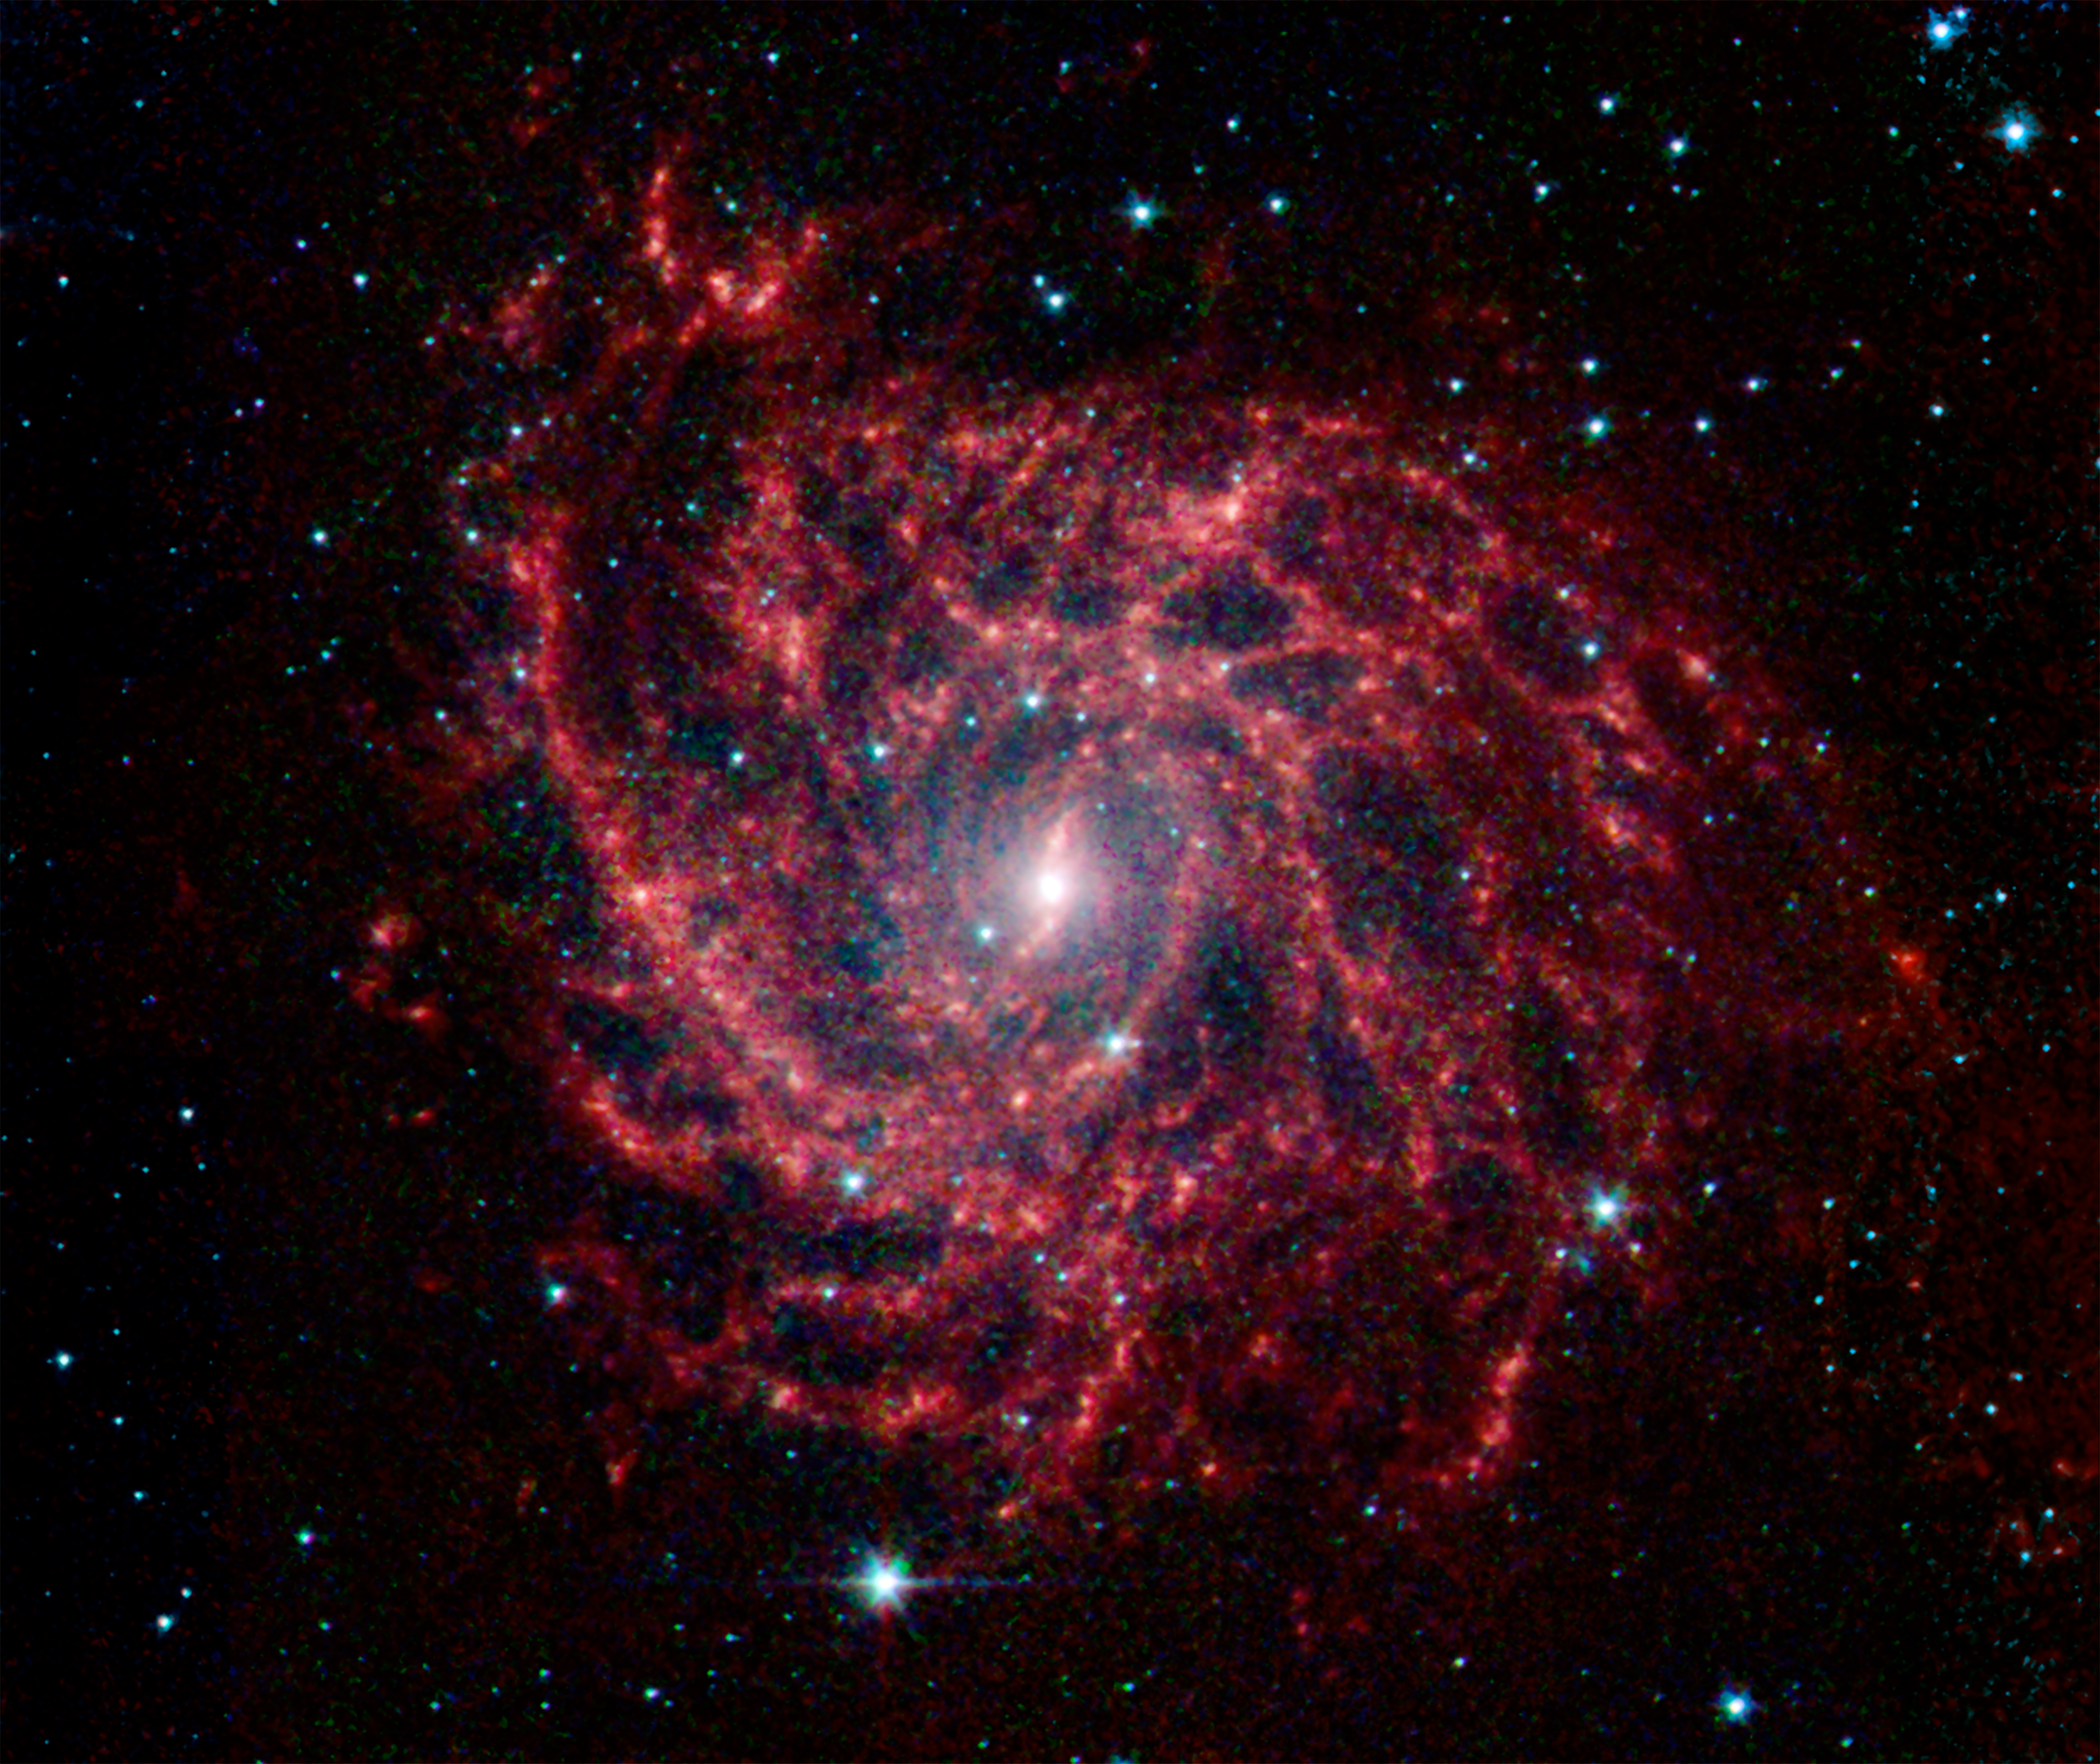

A Twisted Dust Web in the Galaxy IC 342

Looking like a spiders web swirled into a spiral, the galaxy IC 342 presents its delicate pattern of dust in this image from NASAs Spitzer Space Telescope. Seen in infrared light, the faint starlight gives way to the glowing bright patterns of dust found throughout the galaxys disk.

At a distance of about 10 million light-years, IC 342 is relatively close by galaxy standards, however our vantage point places it directly behind the disk of our own Milky Way. The intervening dust makes it difficult to see in visible light, but infrared light penetrates this veil easily. It belongs to the same group as its even more obscured galaxy neighbor, Maffei 2.

IC 342 is nearly face-on to our view giving a clear, top-down view of the structure of its disk. It has a low surface brightness compared to other spirals, indicating a lower density of stars (seen here in blue). Its dust structures show up much more vividly (yellow-green).

New stars are forming in the disk at a healthy clip. Glowing like gems trapped in the web, regions of heavy star formation appear as yellow-red dots due to the glow of warm dust. The very center glows especially brightly in the infrared, highlighting an enormous burst of star formation occurring in this tiny region. To either side of the center, a small bar of dust and gas is helping to fuel this central star formation.

Data from Spitzers infrared array camera (IRAC) are shown in blue (3.6 microns), green (4.5 microns) and red (5.8 and 8.0 microns).

Credit: NASA/JPL-Caltech/J. Turner (UCLA)